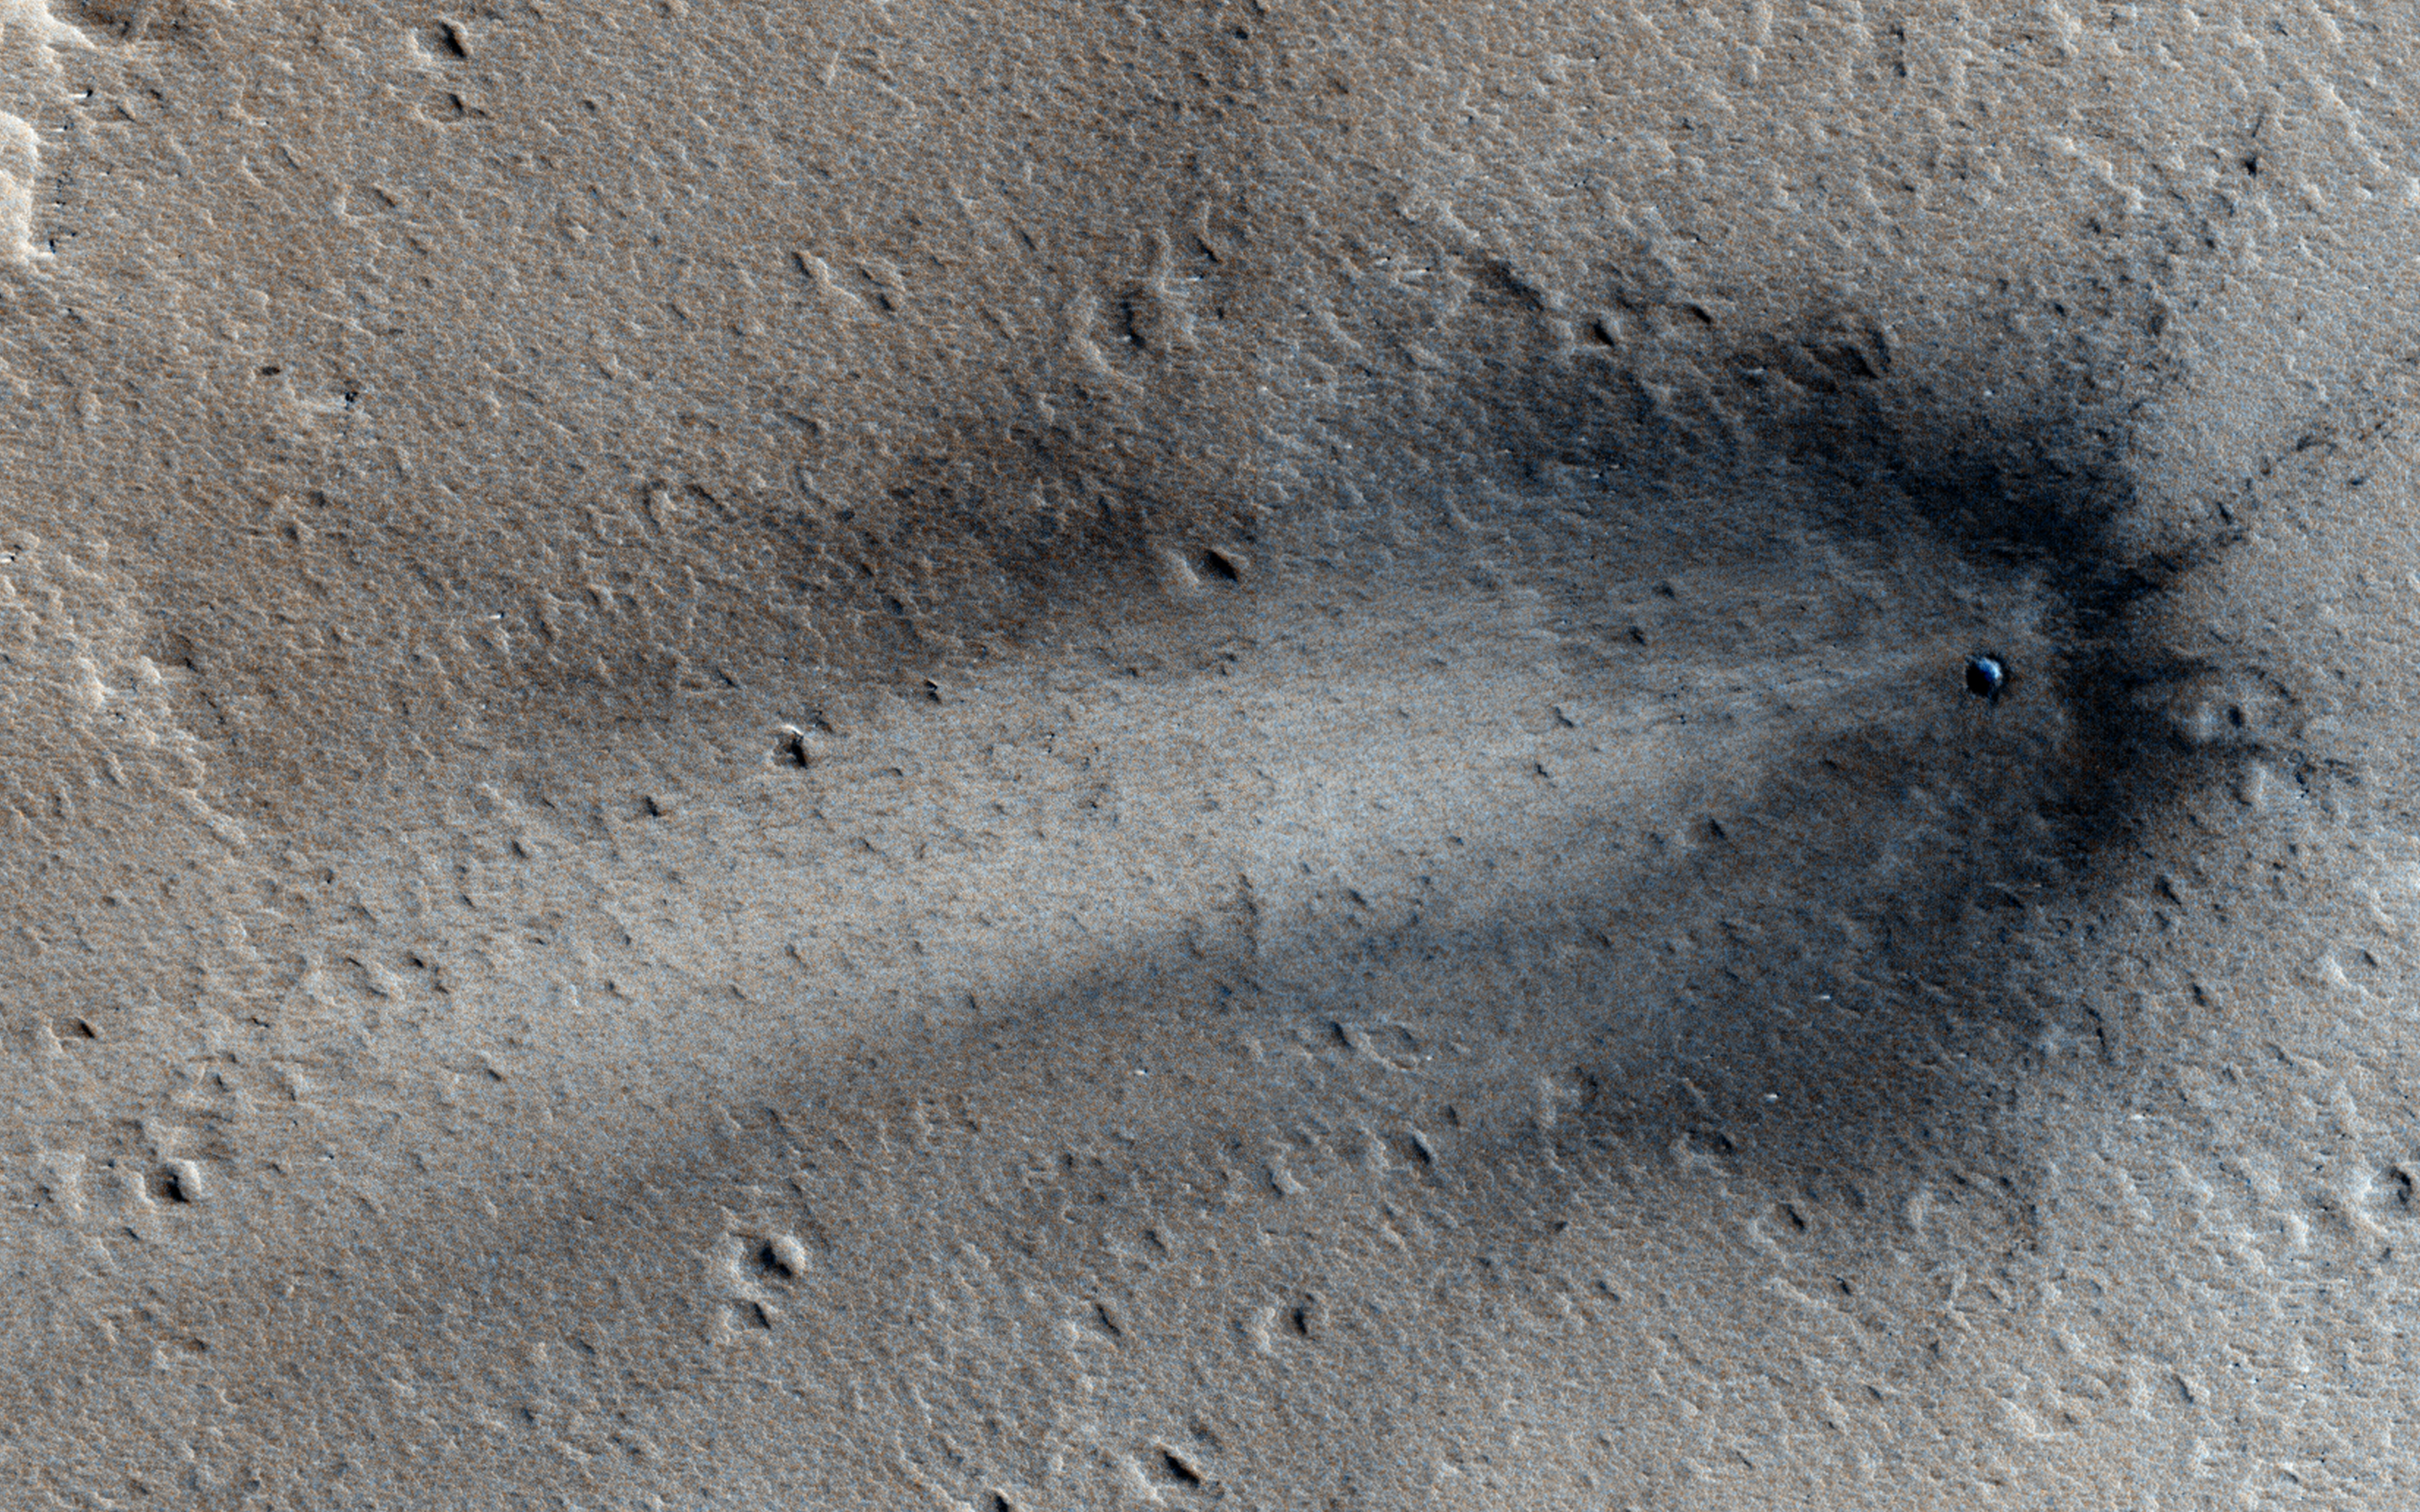

A Recent Impact in Elysium Planitia

This image shows a new impact crater in Elysium Planitia that was first discovered by the Mars Context Camera (CTX, also onboard the Mars Reconnaissance Orbiter) which formed between February 2012 and June 2014. It appeared as a dark streak with multiple secondary craters, which was not seen in the previous CTX image.

The HiRISE camera commonly monitors new impacts such as these; however this is the first image of this particular impact by HiRISE.

The image shows a very distinct crater rim and ejecta that is much darker than the surrounding dust-covered terrain. The distribution of the rayed ejecta suggests that the impactor struck from the west.

HiRISE is one of six instruments on NASA’s Mars Reconnaissance Orbiter. The University of Arizona, Tucson, operates HiRISE, which was built by Ball Aerospace & Technologies Corp., Boulder, Colorado. NASA’s Jet Propulsion Laboratory, a division of the California Institute of Technology in Pasadena, manages the Mars Reconnaissance Orbiter Project for NASA’s Science Mission Directorate, Washington.

Credit: NASA/JPL-Caltech/University of Arizona